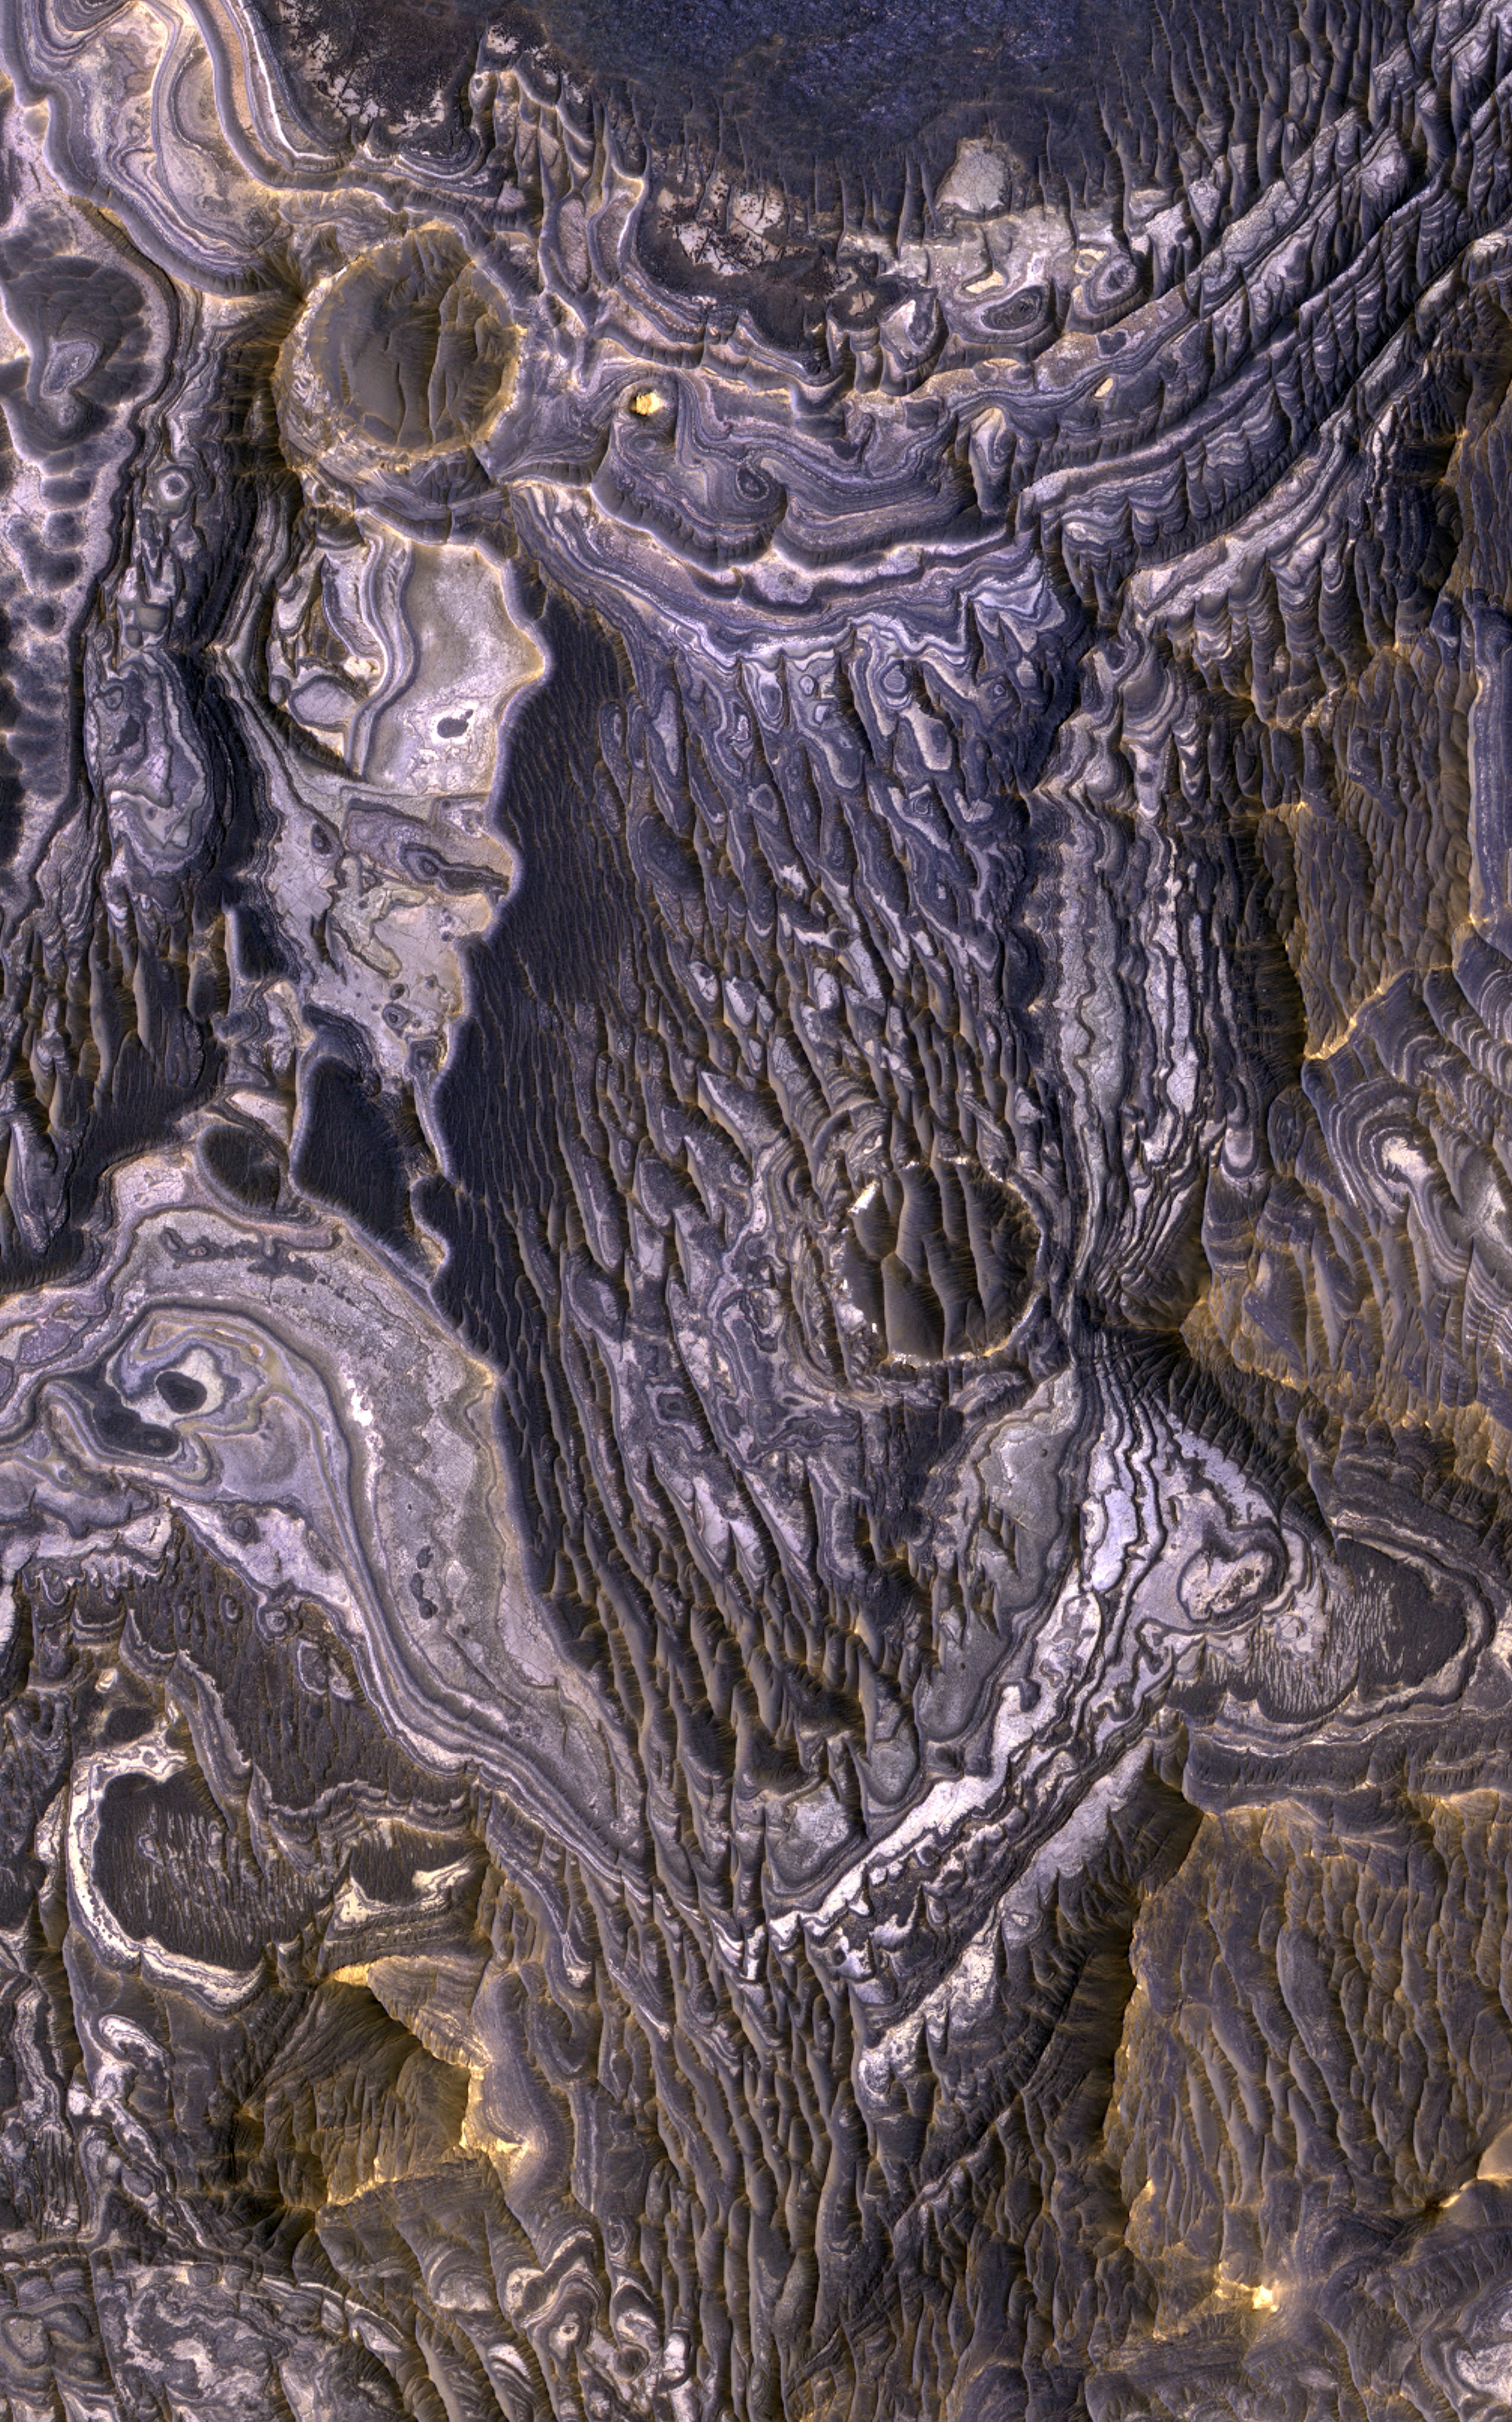

Bright Layered Deposits with Clues of Acidic Water

This view shows color variations in bright layered deposits on a plateau near Juventae Chasma in the Valles Marineris region of Mars. A brown mantle covers portions of the bright deposits. The view covers an area about 1.2 kilometers (three-fourths of a mile) across.

The image comes from an observation made by the High Resolution Imaging Science Experiment (HiRISE) camera on NASA’s Mars Reconnaissance Orbiter on May 2, 2007.

Researchers have found that these bright layered deposits contain opaline silica and iron sulfates, consistent with low-temperature, acidic aqueous alteration of basaltic materials. They conclude that aqueous activity affected this plateau after formation of the nearby canyons. Although the source of water and sediment remains uncertain, the strong correlation between fluvial landforms and bright layered deposits in this region argues for sustained precipitation, surface runoff, and fluvial deposition occurring during Mars’ Hesperian Era on the plateaus adjacent to Valles Marineris and along portions of canyon walls.

This image is one product from HiRISE observation PSP_003579_1755, centered at 4.7 degrees south latitude, 296.4 degrees east longitude. Other image products from this observation are available at http://hirise.lpl.arizona.edu/PSP_003579_1755.

The University of Arizona, Tucson, operates the HiRISE camera, which was built by Ball Aerospace & Technologies Corp., Boulder, Colo. NASA’s Jet Propulsion Laboratory, a division of the California Institute of Technology, Pasadena, manages the Mars Reconnaissance Orbiter for the NASA Science Mission Directorate, Washington. Lockheed Martin Space Systems, Denver, is the prime contractor for the project and built the spacecraft.

Credit: NASA/JPL-Caltech/University of Arizona